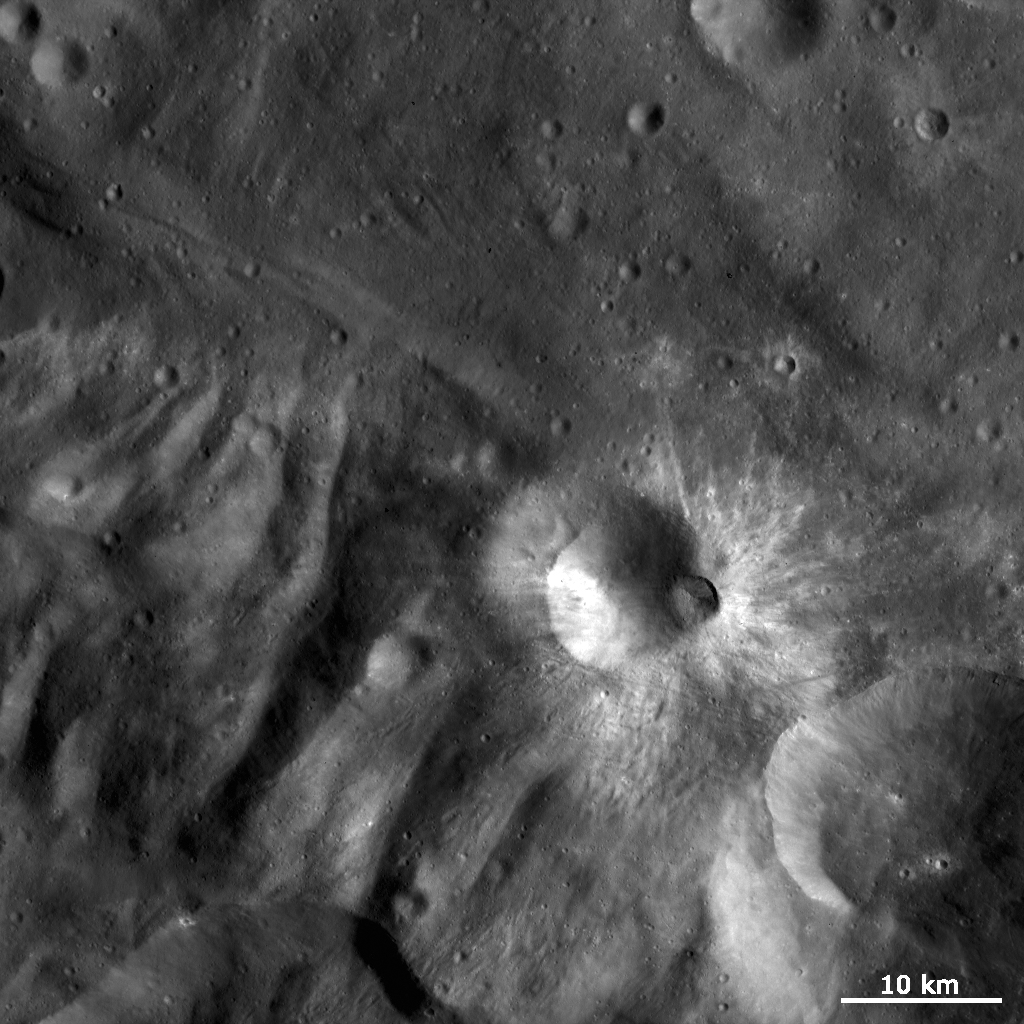

Bright Rayed Craters in Tuccia Quadrangle

This Dawn FC (framing camera) image is dominated by bright rayed craters of different sizes. The most prominent bright rayed crater is the approximately 8km diameter crater in roughly the center of the image. This crater is named Tuccia and the quadrangle in which it is located is named after it. Towards the bottom of the image its bright rays extend for over 10km but towards the top the rays are much less extensive. Tuccia crater has a smaller, fresher, younger crater on its rim which also seems to have bright rays emanating from it. It is clear that this smaller crater is younger because it overprints the larger crater and has a fresher, sharper rim than Tuccia crater. Slightly above these craters is a much smaller, roughly 2 km diameter, bright rayed crater. To the left of this crater there is a patch of bright material that is associated with craters that are only a few pixels in diameter. There is also a good example of the hummocky (i.e., wavy/undulating) terrain of Vesta’s south polar region in the bottom left of the image. Tuccia crater has been emplaced onto this hummocky terrain.

This image is in Vesta’s Tuccia quadrangle and the center latitude and longitude of the image is 38.8°S, 200.2°E. NASA’s Dawn spacecraft obtained this image with its framing camera on October 17th 2011. This image was taken through the camera’s clear filter. The distance to the surface of Vesta is 702 km and the image has a resolution of about 70 meters per pixel. This image was acquired during the HAMO (High Altitude Mapping Orbit) phase of the mission.

The Dawn mission to Vesta and Ceres is managed by NASA’s Jet Propulsion Laboratory, a division of the California Institute of Technology in Pasadena, for NASA’s Science Mission Directorate, Washington D.C. UCLA is responsible for overall Dawn mission science. Dawn’s VIR was provided by ASI, the Italian Space Agency and is managed by INAF, Italy’s National Institute for Astrophysics, in collaboration with Selex Galileo, where it was built.

Credit: NASA/JPL-Caltech/UCLA/MPS/DLR/IDA